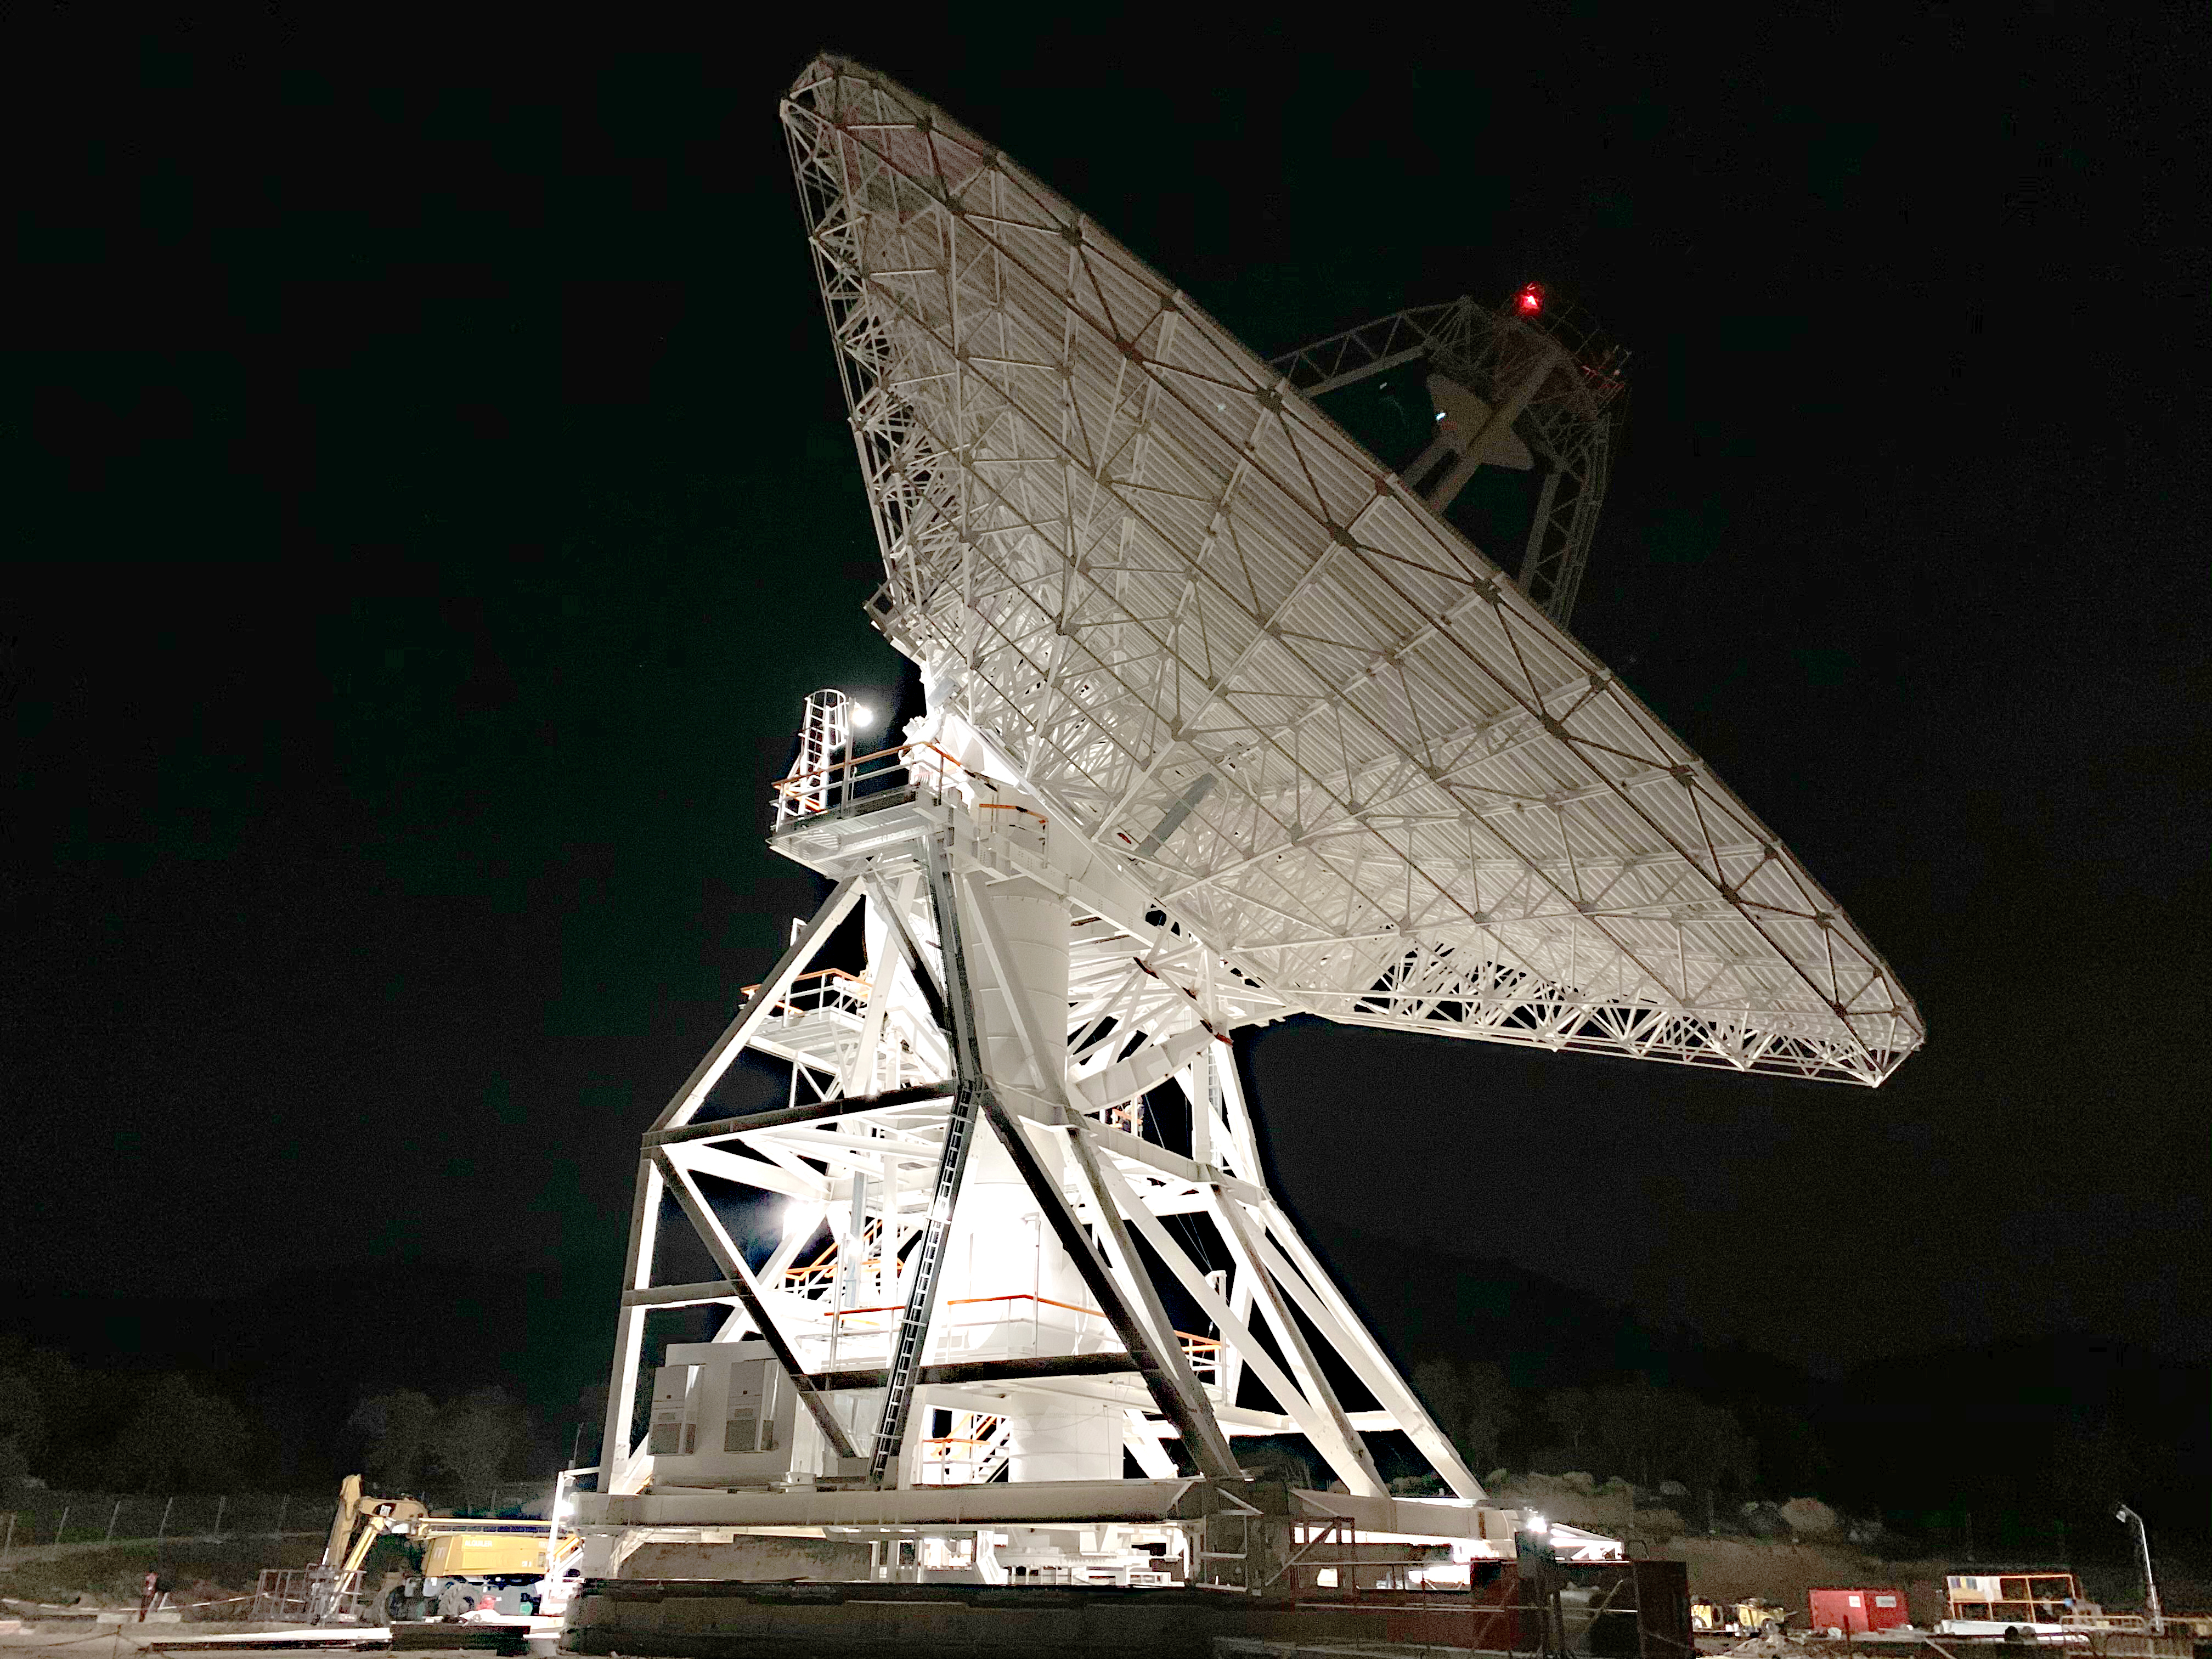

The Deep Space Network’s New DSS-53 at Night

Deep Space Station 53, or DSS-53, is a new 34-meter (111-foot) beam waveguide antenna that went online in February 2022 at the Madrid ground station of NASA’s Deep Space Network (DSN).

DSS-53 is the fourth of six antennas being added to expand the DSN’s capacity and meet the needs of a growing number of spacecraft. When the project is complete, each of the network’s three ground stations around the globe will have four beam waveguide antennas. The Madrid Deep Space Communications Complex is the first to have completed its build-out as part of project. Construction on DSS-53 began in 2016.

The DSN is managed by NASA’s Jet Propulsion Laboratory in Southern California for the agency’s Space Communications and Navigation (SCaN) program, which is located at NASA Headquarters within the Space Operations Mission Directorate. The DSN allows missions to track, send commands to, and receive scientific data from faraway spacecraft. Now with 14 antennas in operation, the network currently supports about 40 missions and is expected to support another 40 that will launch in the coming years.

The Madrid station is managed on NASA’s behalf by Spain’s Instituto Nacional de Técnica Aeroespacial (National Institute of Aerospace Technology).

Credit: NASA/JPL-Caltech